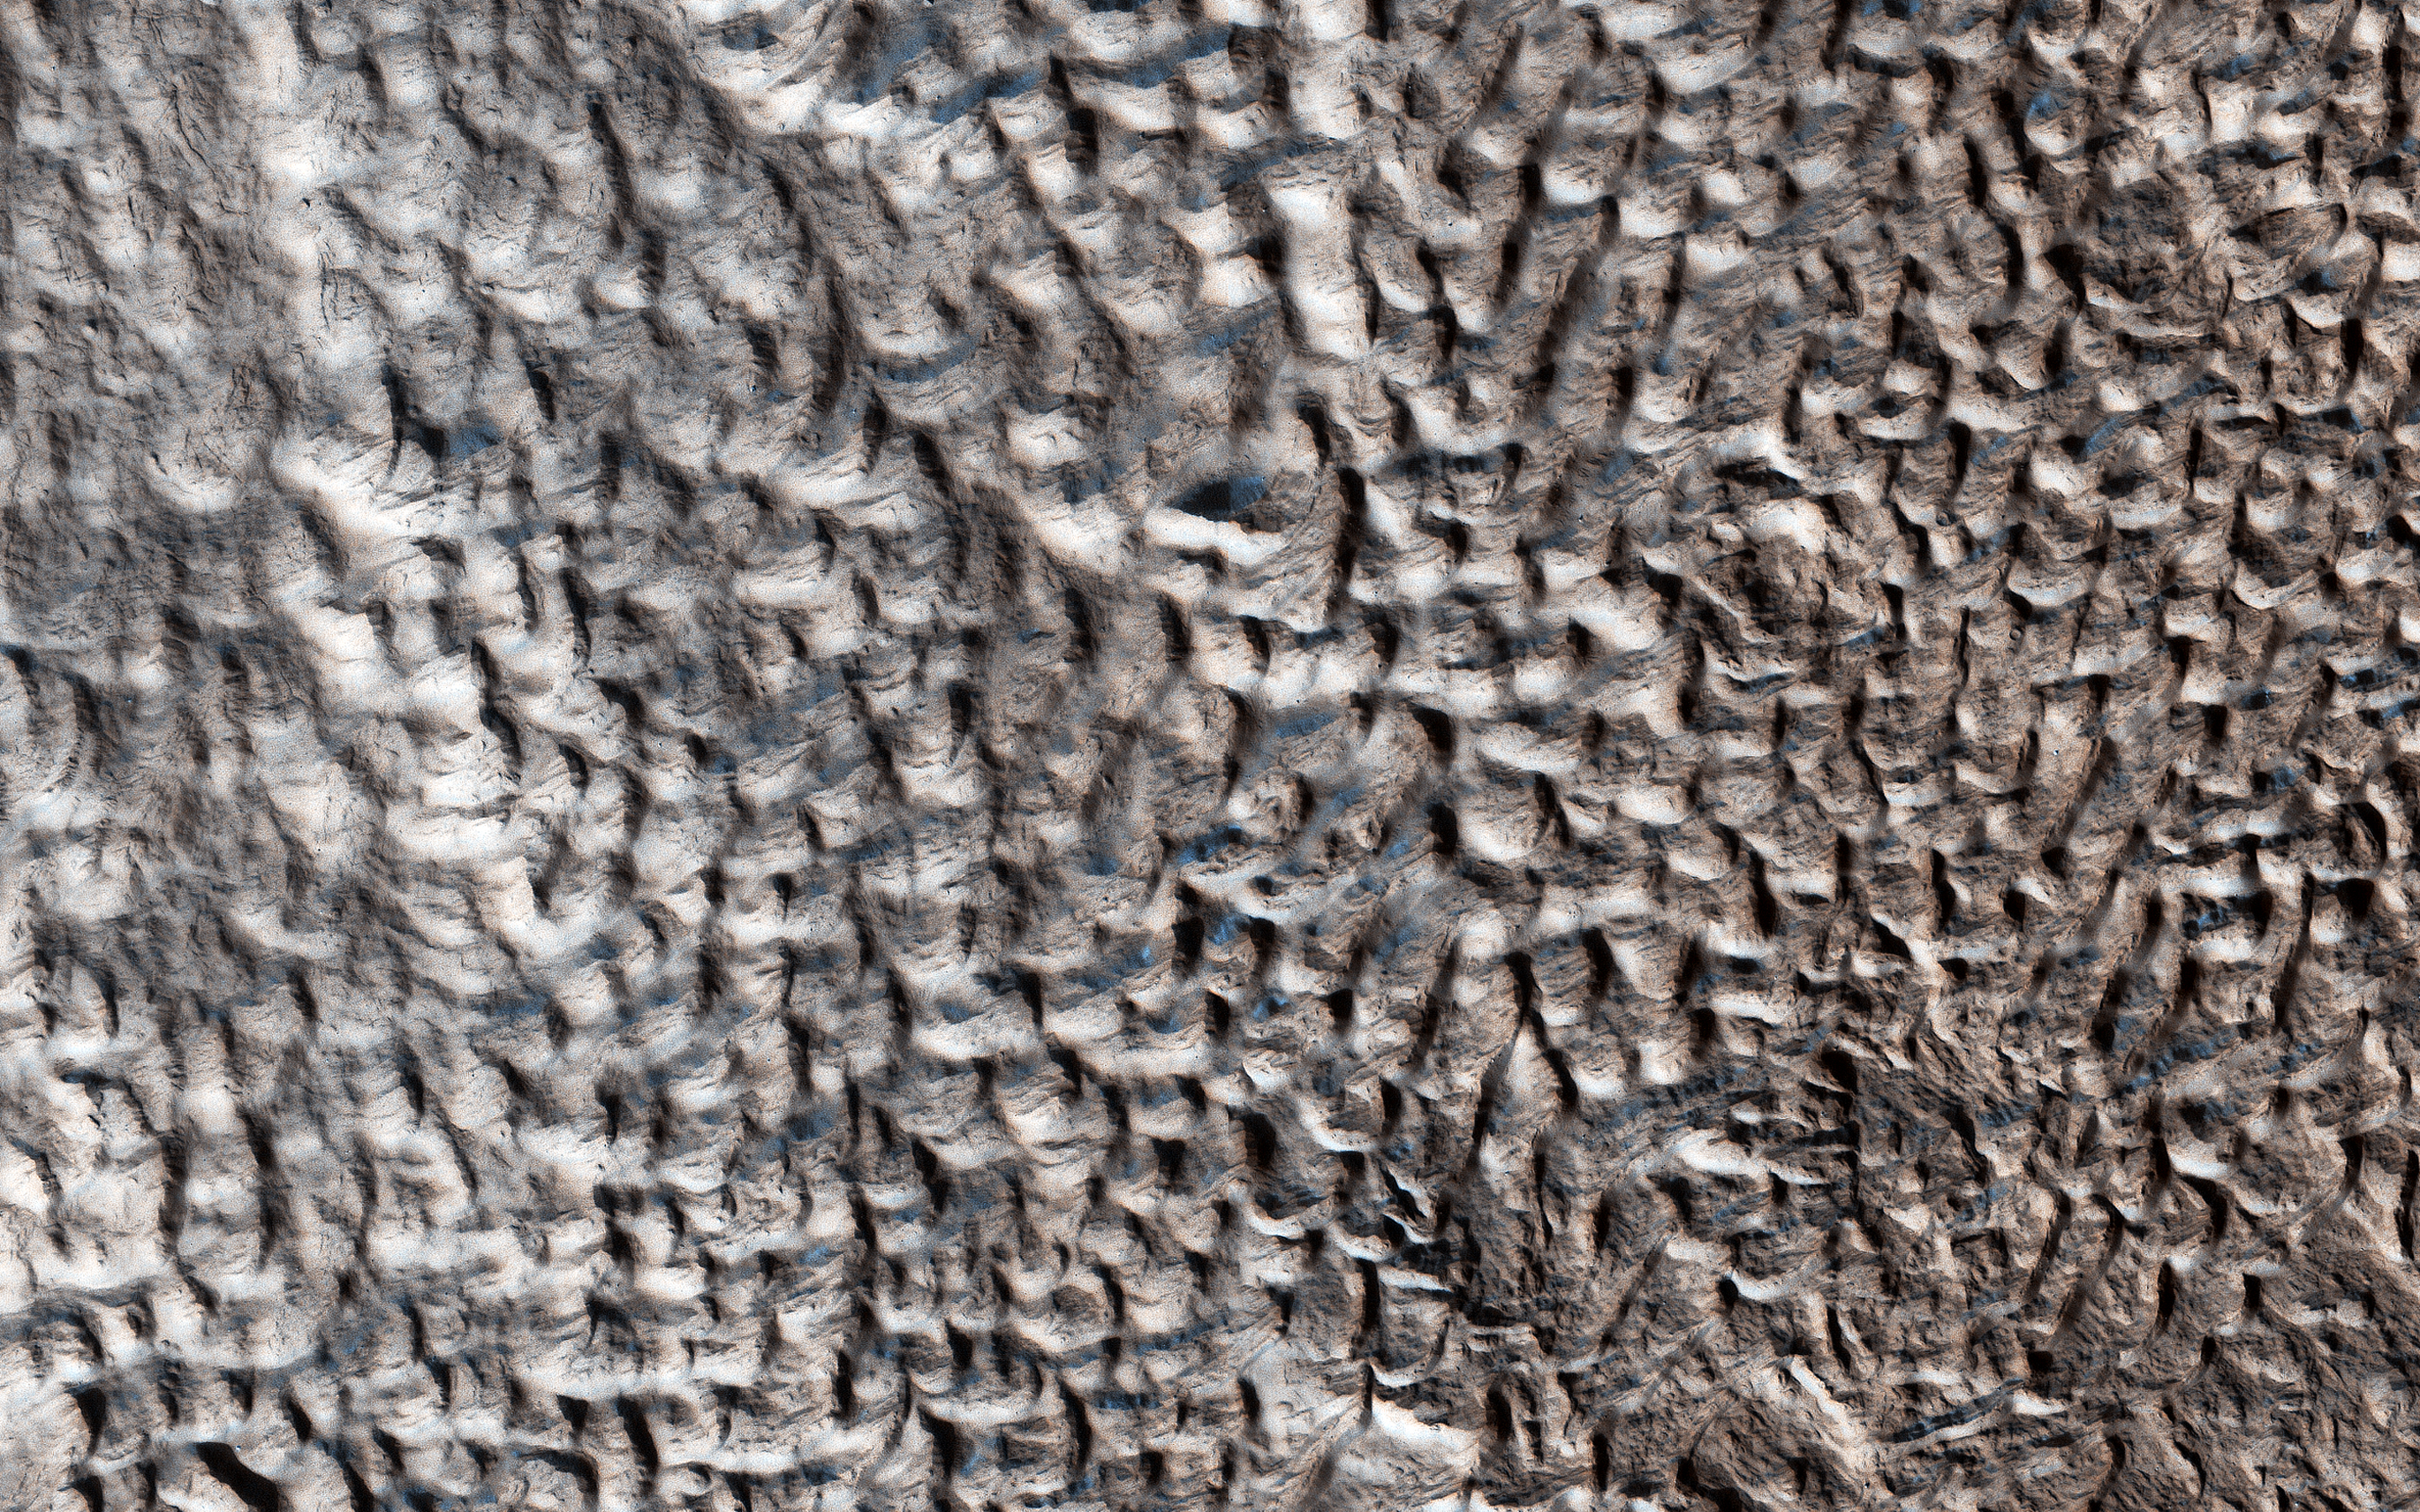

The Slow Charm of Brain Terrain

You are staring at one of the unsolved mysteries on Mars. This surface texture of interconnected ridges and troughs, referred to as “brain terrain” is found throughout the mid-latitude regions of Mars. (This image is in Protonilus Mensae.)

This bizarrely textured terrain may be directly related to the water-ice that lies beneath the surface. One hypothesis is that when the buried water-ice sublimates (changes from a solid to a gas), it forms the troughs in the ice. The formation of these features might be an active process that is slowly occurring since HiRISE has yet to detect significant changes in these terrains.

The map is projected here at a scale of 25 centimeters (9.8 inches) per pixel. [The original image scale is 29.6 centimeters (11.7 inches) per pixel (with 1 x 1 binning) to 59.3 centimeters (23.3 inches) per pixel (with 2 x 2 binning).] North is up.

The University of Arizona, Tucson, operates HiRISE, which was built by Ball Aerospace & Technologies Corp., Boulder, Colorado. NASA’s Jet Propulsion Laboratory, a division of Caltech in Pasadena, California, manages the Mars Reconnaissance Orbiter Project for NASA’s Science Mission Directorate, Washington.

Credit: NASA/JPL-Caltech/University of Arizona